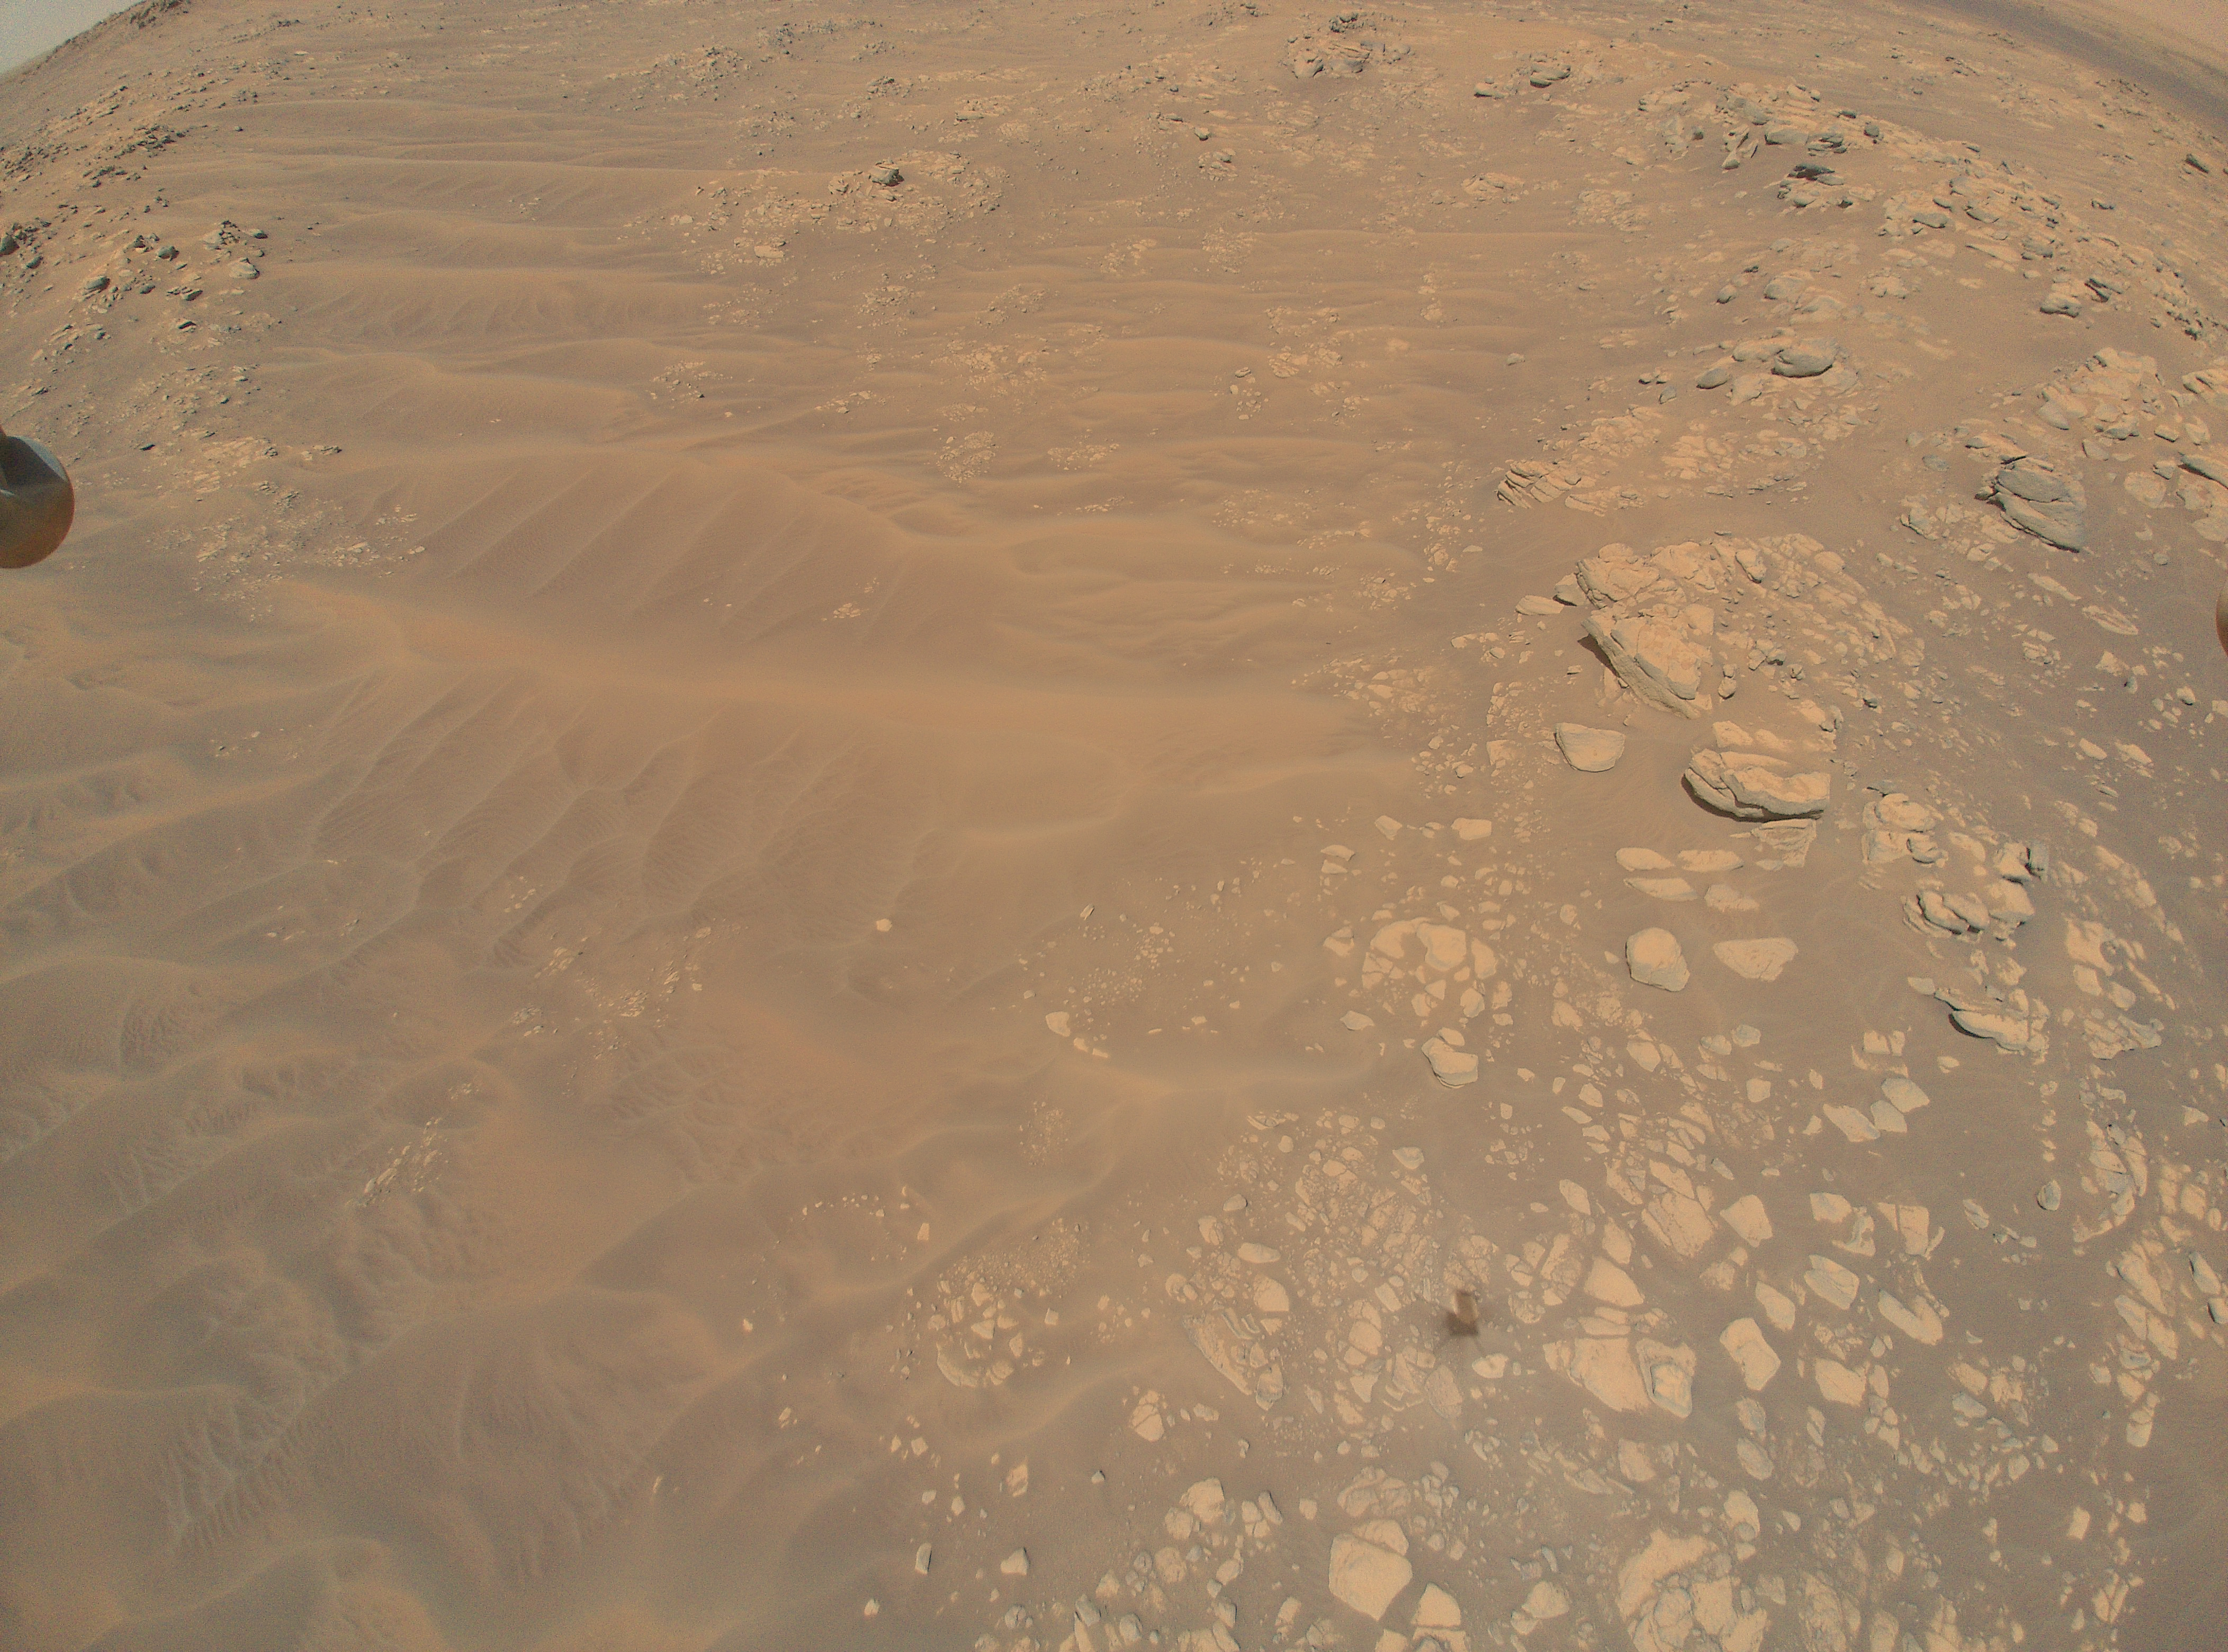

Flight 12 View of South Séítah

This image sand dunes, boulders, and rocky outcrops of the “South Séítah” region of Mars’ Jezero Crater was captured by NASA’s Ingenuity Mars Helicopter during its 12th flight, on August 16, 2021. Ingenuity’s shadow is visible in the lower third of the image, just right of center. A portion of the foot on one of the helicopter’s four landing legs is visible along the upper-left edge of the image. In the upper-right corner (arching toward the top middle of the image) is a ridgeline that is of interest to the Perseverance rover science team.

Taken from an altitude of 33 feet (10 meters), the image is one of 10 collected during the flight at the request of the Mars Perseverance rover science team, which is considering whether to explore the location further.

The Ingenuity Mars Helicopter was built by JPL, which also manages the operations demonstration activity during its extended mission for NASA Headquarters. It is supported by NASA’s Science, Aeronautics Research, and Space Technology mission directorates. NASA’s Ames Research Center in California’s Silicon Valley, and NASA’s Langley Research Center in Hampton, Virginia, provided significant flight performance analysis and technical assistance during Ingenuity’s development. AeroVironment Inc., Qualcomm, and SolAero also provided design assistance and major vehicle components. Lockheed Martin Space designed and manufactured the Mars Helicopter Delivery System.

Credit: NASA/JPL-Caltech